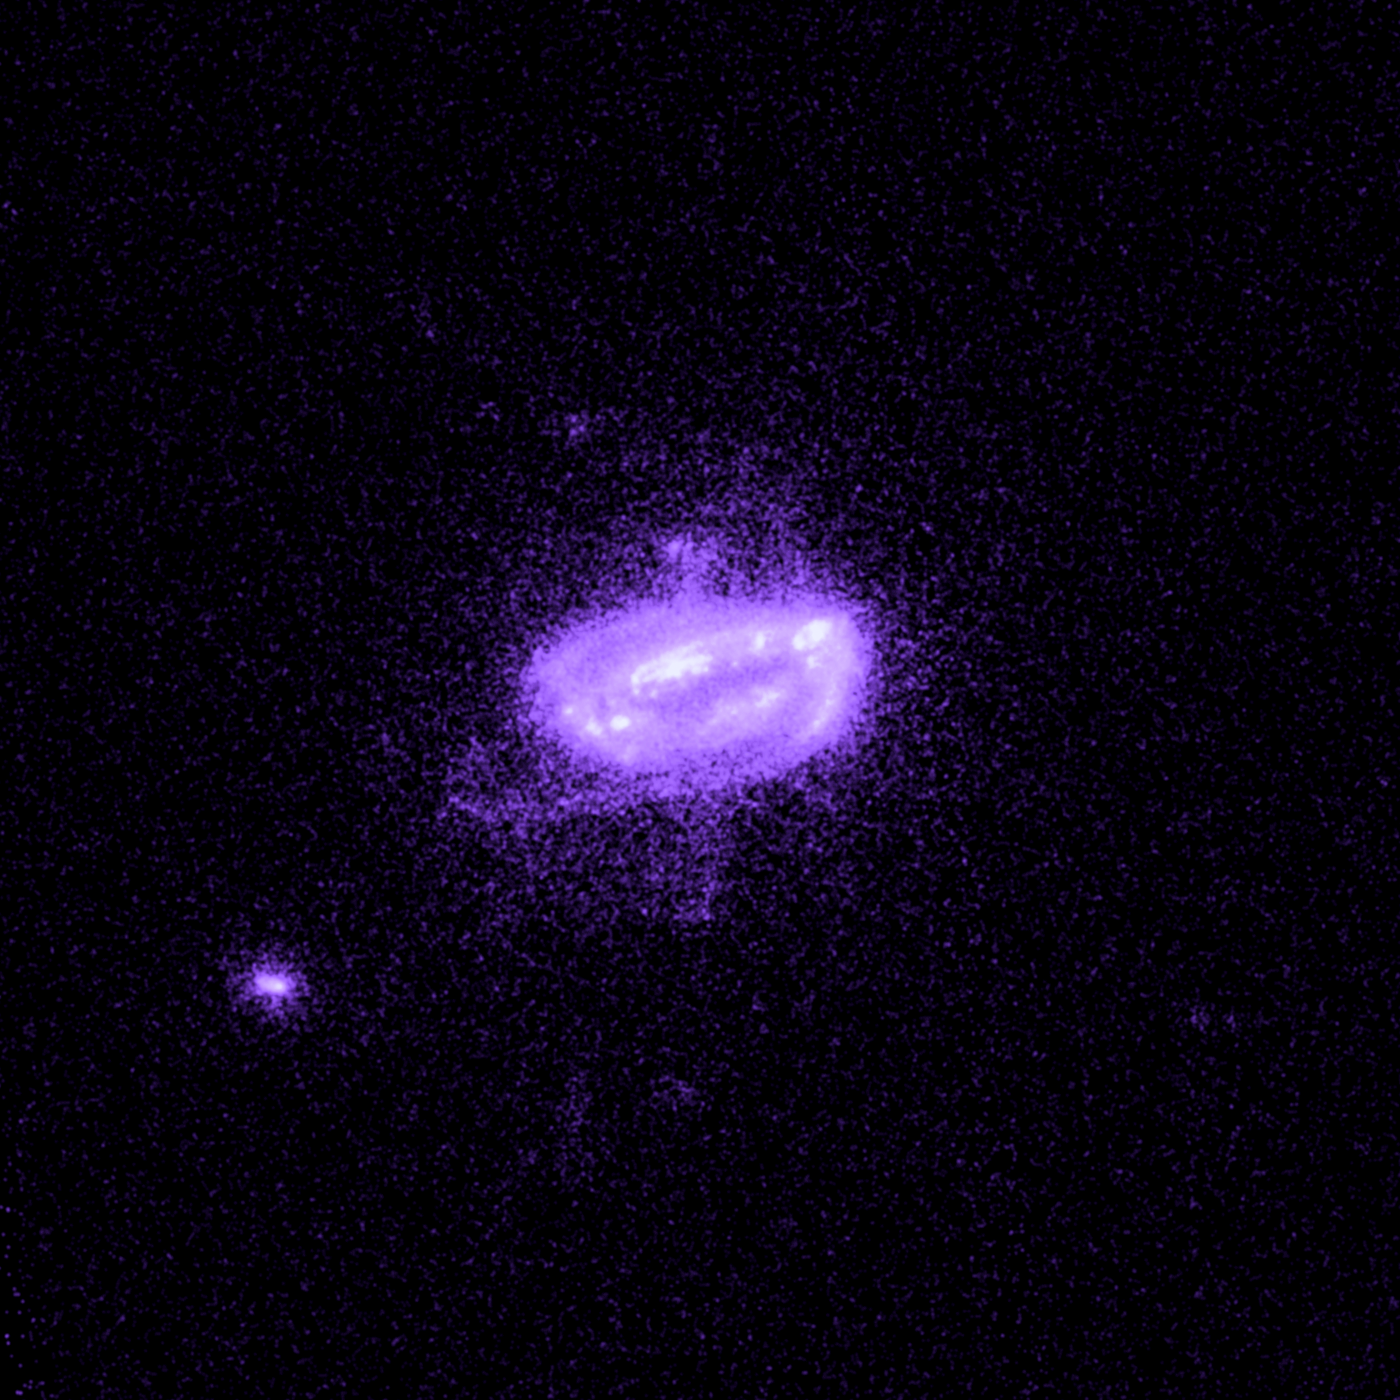

Galaxy Hydra A

Object Name: Hydra A
Object Description: Brightest Cluster Galaxies (BCG)
Instrument: HST/ACS/SBC

Compass and Scale Compass and Scale An astronomical image with a scale that shows how large an object is on the sky, a compass that shows how the object is oriented on the sky, and the filters with which the image was made.

Credit: NASA, ESA, G. Tremblay (Yale University), and R. Mittal (Rochester Institute of Technology, and Max Planck Institute for Gravitational Physics)